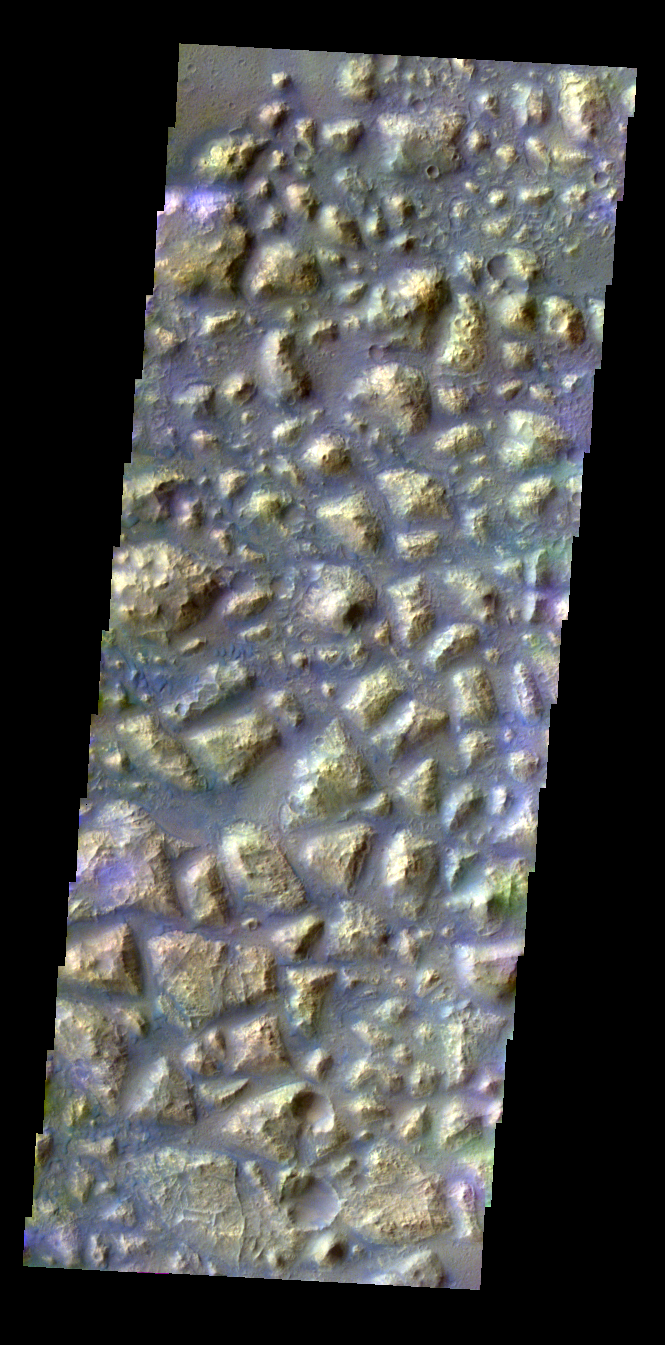

Colored Chaos

Released 7 May 2004

This daytime visible color image was collected on May 30, 2002 during the Southern Fall season in Atlantis Chaos.

The THEMIS VIS camera is capable of capturing color images of the martian surface using its five different color filters. In this mode of operation, the spatial resolution and coverage of the image must be reduced to accommodate the additional data volume produced from the use of multiple filters. To make a color image, three of the five filter images (each in grayscale) are selected. Each is contrast enhanced and then converted to a red, green, or blue intensity image. These three images are then combined to produce a full color, single image. Because the THEMIS color filters don’t span the full range of colors seen by the human eye, a color THEMIS image does not represent true color. Also, because each single-filter image is contrast enhanced before inclusion in the three-color image, the apparent color variation of the scene is exaggerated. Nevertheless, the color variation that does appear is representative of some change in color, however subtle, in the actual scene. Note that the long edges of THEMIS color images typically contain color artifacts that do not represent surface variation.

Image information: VIS instrument. Latitude -34.5, Longitude 183.6 East (176.4 West). 38 meter/pixel resolution.

Note: this THEMIS visual image has not been radiometrically nor geometrically calibrated for this preliminary release. An empirical correction has been performed to remove instrumental effects. A linear shift has been applied in the cross-track and down-track direction to approximate spacecraft and planetary motion. Fully calibrated and geometrically projected images will be released through the Planetary Data System in accordance with Project policies at a later time.

NASA’s Jet Propulsion Laboratory manages the 2001 Mars Odyssey mission for NASA’s Office of Space Science, Washington, D.C. The Thermal Emission Imaging System (THEMIS) was developed by Arizona State University, Tempe, in collaboration with Raytheon Santa Barbara Remote Sensing. The THEMIS investigation is led by Dr. Philip Christensen at Arizona State University. Lockheed Martin Astronautics, Denver, is the prime contractor for the Odyssey project, and developed and built the orbiter. Mission operations are conducted jointly from Lockheed Martin and from JPL, a division of the California Institute of Technology in Pasadena.

Credit: NASA/JPL/Arizona State University